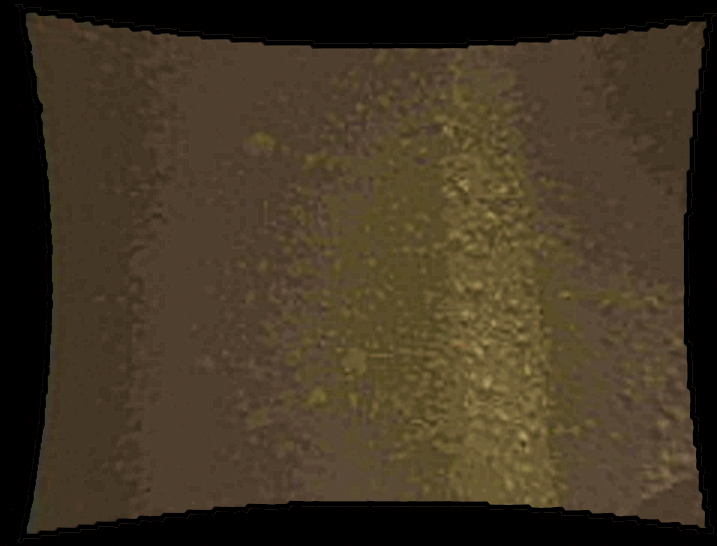

Curiosity Color Close-Up upon Landing

This color thumbnail image was obtained by NASA’s Curiosity rover during its descent to the surface on Aug. 5 PDT (Aug. 6 EDT). This image was obtained by Curiosity’s Mars Descent Imager and is representative of the images acquired once the Curiosity rover was resting on the surface of Mars after touchdown.

Credit: NASA/JPL-Caltech/MSSS